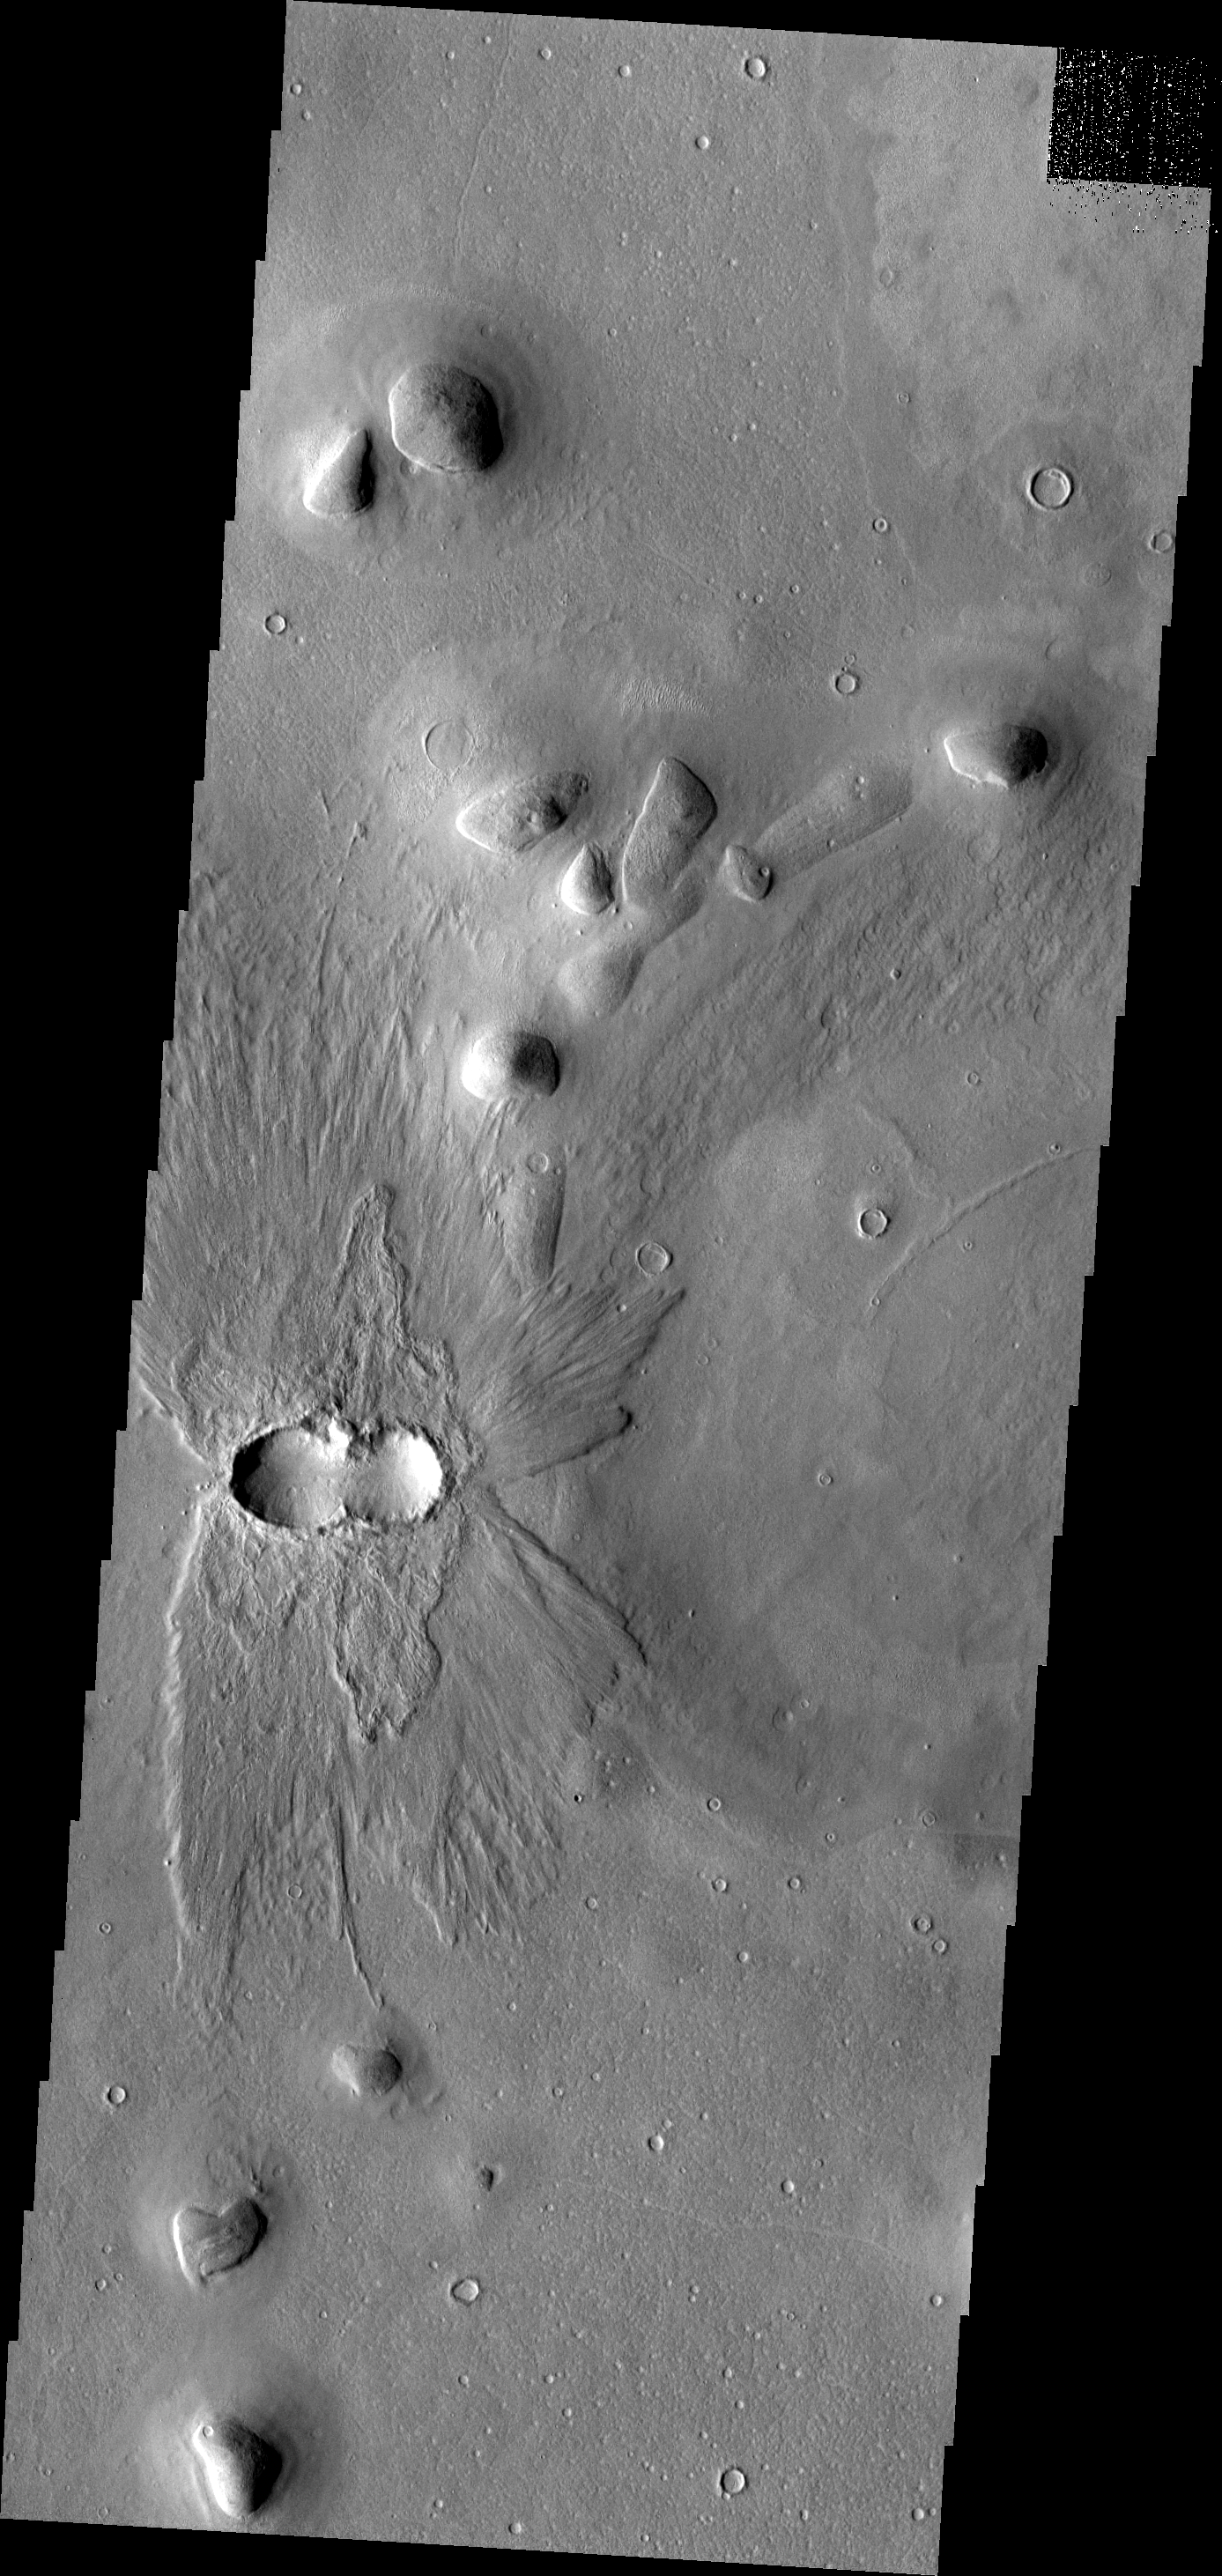

THEMIS ART #95

The ejecta pattern and double crater indicate that two impactors hit at the same time. The ejecta pattern and doublet crater look like a fancy butterfly flying west.

Image information: VIS instrument. Latitude 39.4N, Longitude 175.0E. 19 meter/pixel resolution.

Please see the THEMIS Data Citation Note for details on crediting THEMIS images.

Note: this THEMIS visual image has not been radiometrically nor geometrically calibrated for this preliminary release. An empirical correction has been performed to remove instrumental effects. A linear shift has been applied in the cross-track and down-track direction to approximate spacecraft and planetary motion. Fully calibrated and geometrically projected images will be released through the Planetary Data System in accordance with Project policies at a later time.

NASA’s Jet Propulsion Laboratory manages the 2001 Mars Odyssey mission for NASA’s Office of Space Science, Washington, D.C. The Thermal Emission Imaging System (THEMIS) was developed by Arizona State University, Tempe, in collaboration with Raytheon Santa Barbara Remote Sensing. The THEMIS investigation is led by Dr. Philip Christensen at Arizona State University. Lockheed Martin Astronautics, Denver, is the prime contractor for the Odyssey project, and developed and built the orbiter. Mission operations are conducted jointly from Lockheed Martin and from JPL, a division of the California Institute of Technology in Pasadena.

Credit: NASA/JPL/ASU